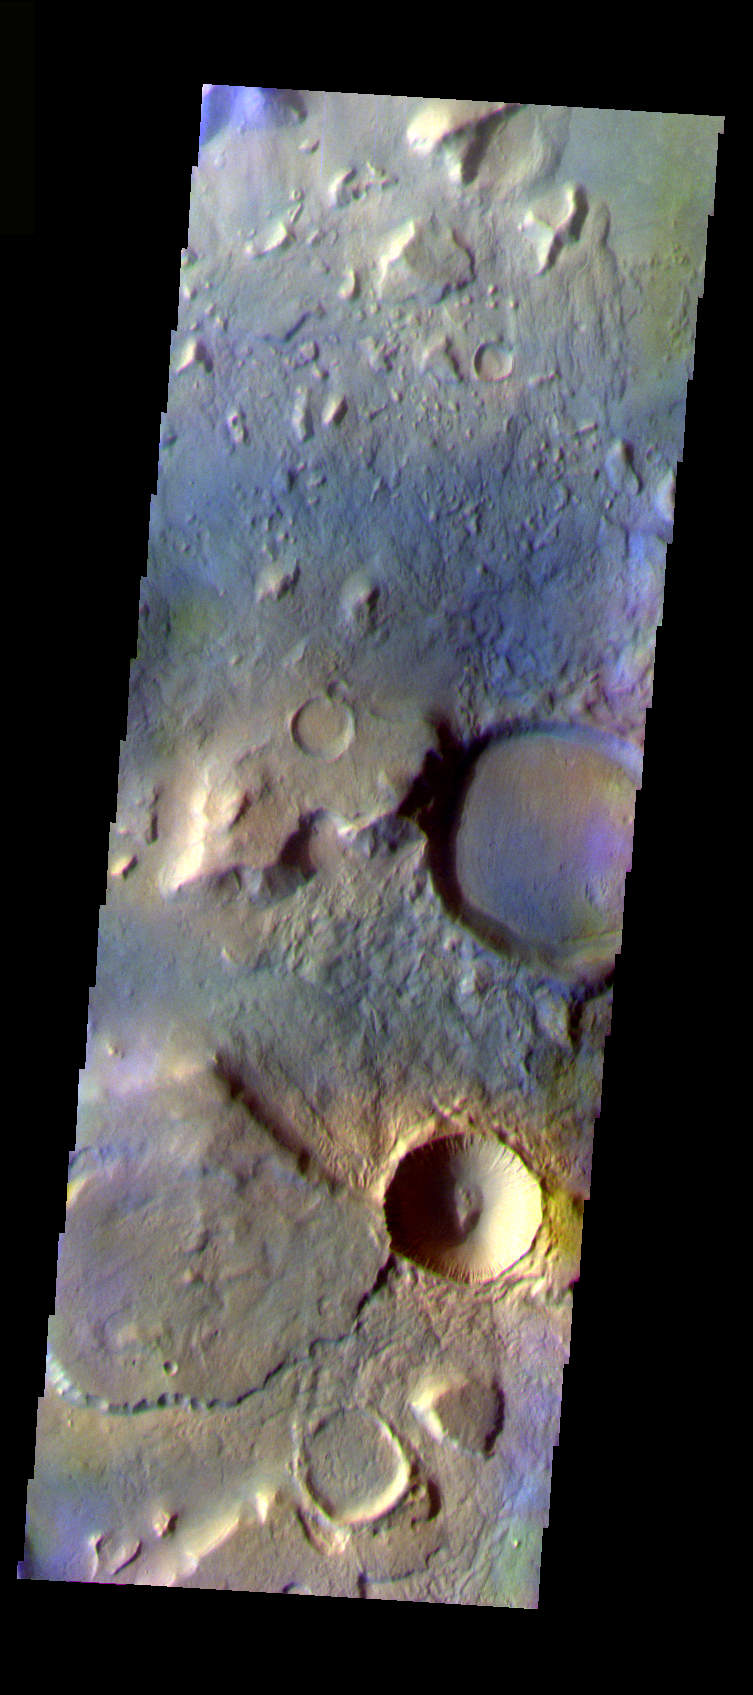

Cratered Acidalia Planitia

The THEMIS VIS camera is capable of capturing color images of the Martian surface using five different color filters. In this mode of operation, the spatial resolution and coverage of the image must be reduced to accommodate the additional data volume produced from using multiple filters. To make a color image, three of the five filter images (each in grayscale) are selected. Each is contrast enhanced and then converted to a red, green, or blue intensity image. These three images are then combined to produce a full color, single image. Because the THEMIS color filters don’t span the full range of colors seen by the human eye, a color THEMIS image does not represent true color. Also, because each single-filter image is contrast enhanced before inclusion in the three-color image, the apparent color variation of the scene is exaggerated. Nevertheless, the color variation that does appear is representative of some change in color, however subtle, in the actual scene. Note that the long edges of THEMIS color images typically contain color artifacts that do not represent surface variation.

This false color image shows a region with craters of different ages located at the margin of Acidalia Planitia. This image was collected during the Northern Spring season.

Image information: VIS instrument. Latitude 39.9, Longitude 350.4 East (9.6 West). 38 meter/pixel resolution.

Note: this THEMIS visual image has not been radiometrically nor geometrically calibrated for this preliminary release. An empirical correction has been performed to remove instrumental effects. A linear shift has been applied in the cross-track and down-track direction to approximate spacecraft and planetary motion. Fully calibrated and geometrically projected images will be released through the Planetary Data System in accordance with Project policies at a later time.

NASA’s Jet Propulsion Laboratory manages the 2001 Mars Odyssey mission for NASA’s Office of Space Science, Washington, D.C. The Thermal Emission Imaging System (THEMIS) was developed by Arizona State University, Tempe, in collaboration with Raytheon Santa Barbara Remote Sensing. The THEMIS investigation is led by Dr. Philip Christensen at Arizona State University. Lockheed Martin Astronautics, Denver, is the prime contractor for the Odyssey project, and developed and built the orbiter. Mission operations are conducted jointly from Lockheed Martin and from JPL, a division of the California Institute of Technology in Pasadena.

Credit: NASA/JPL/Arizona State University